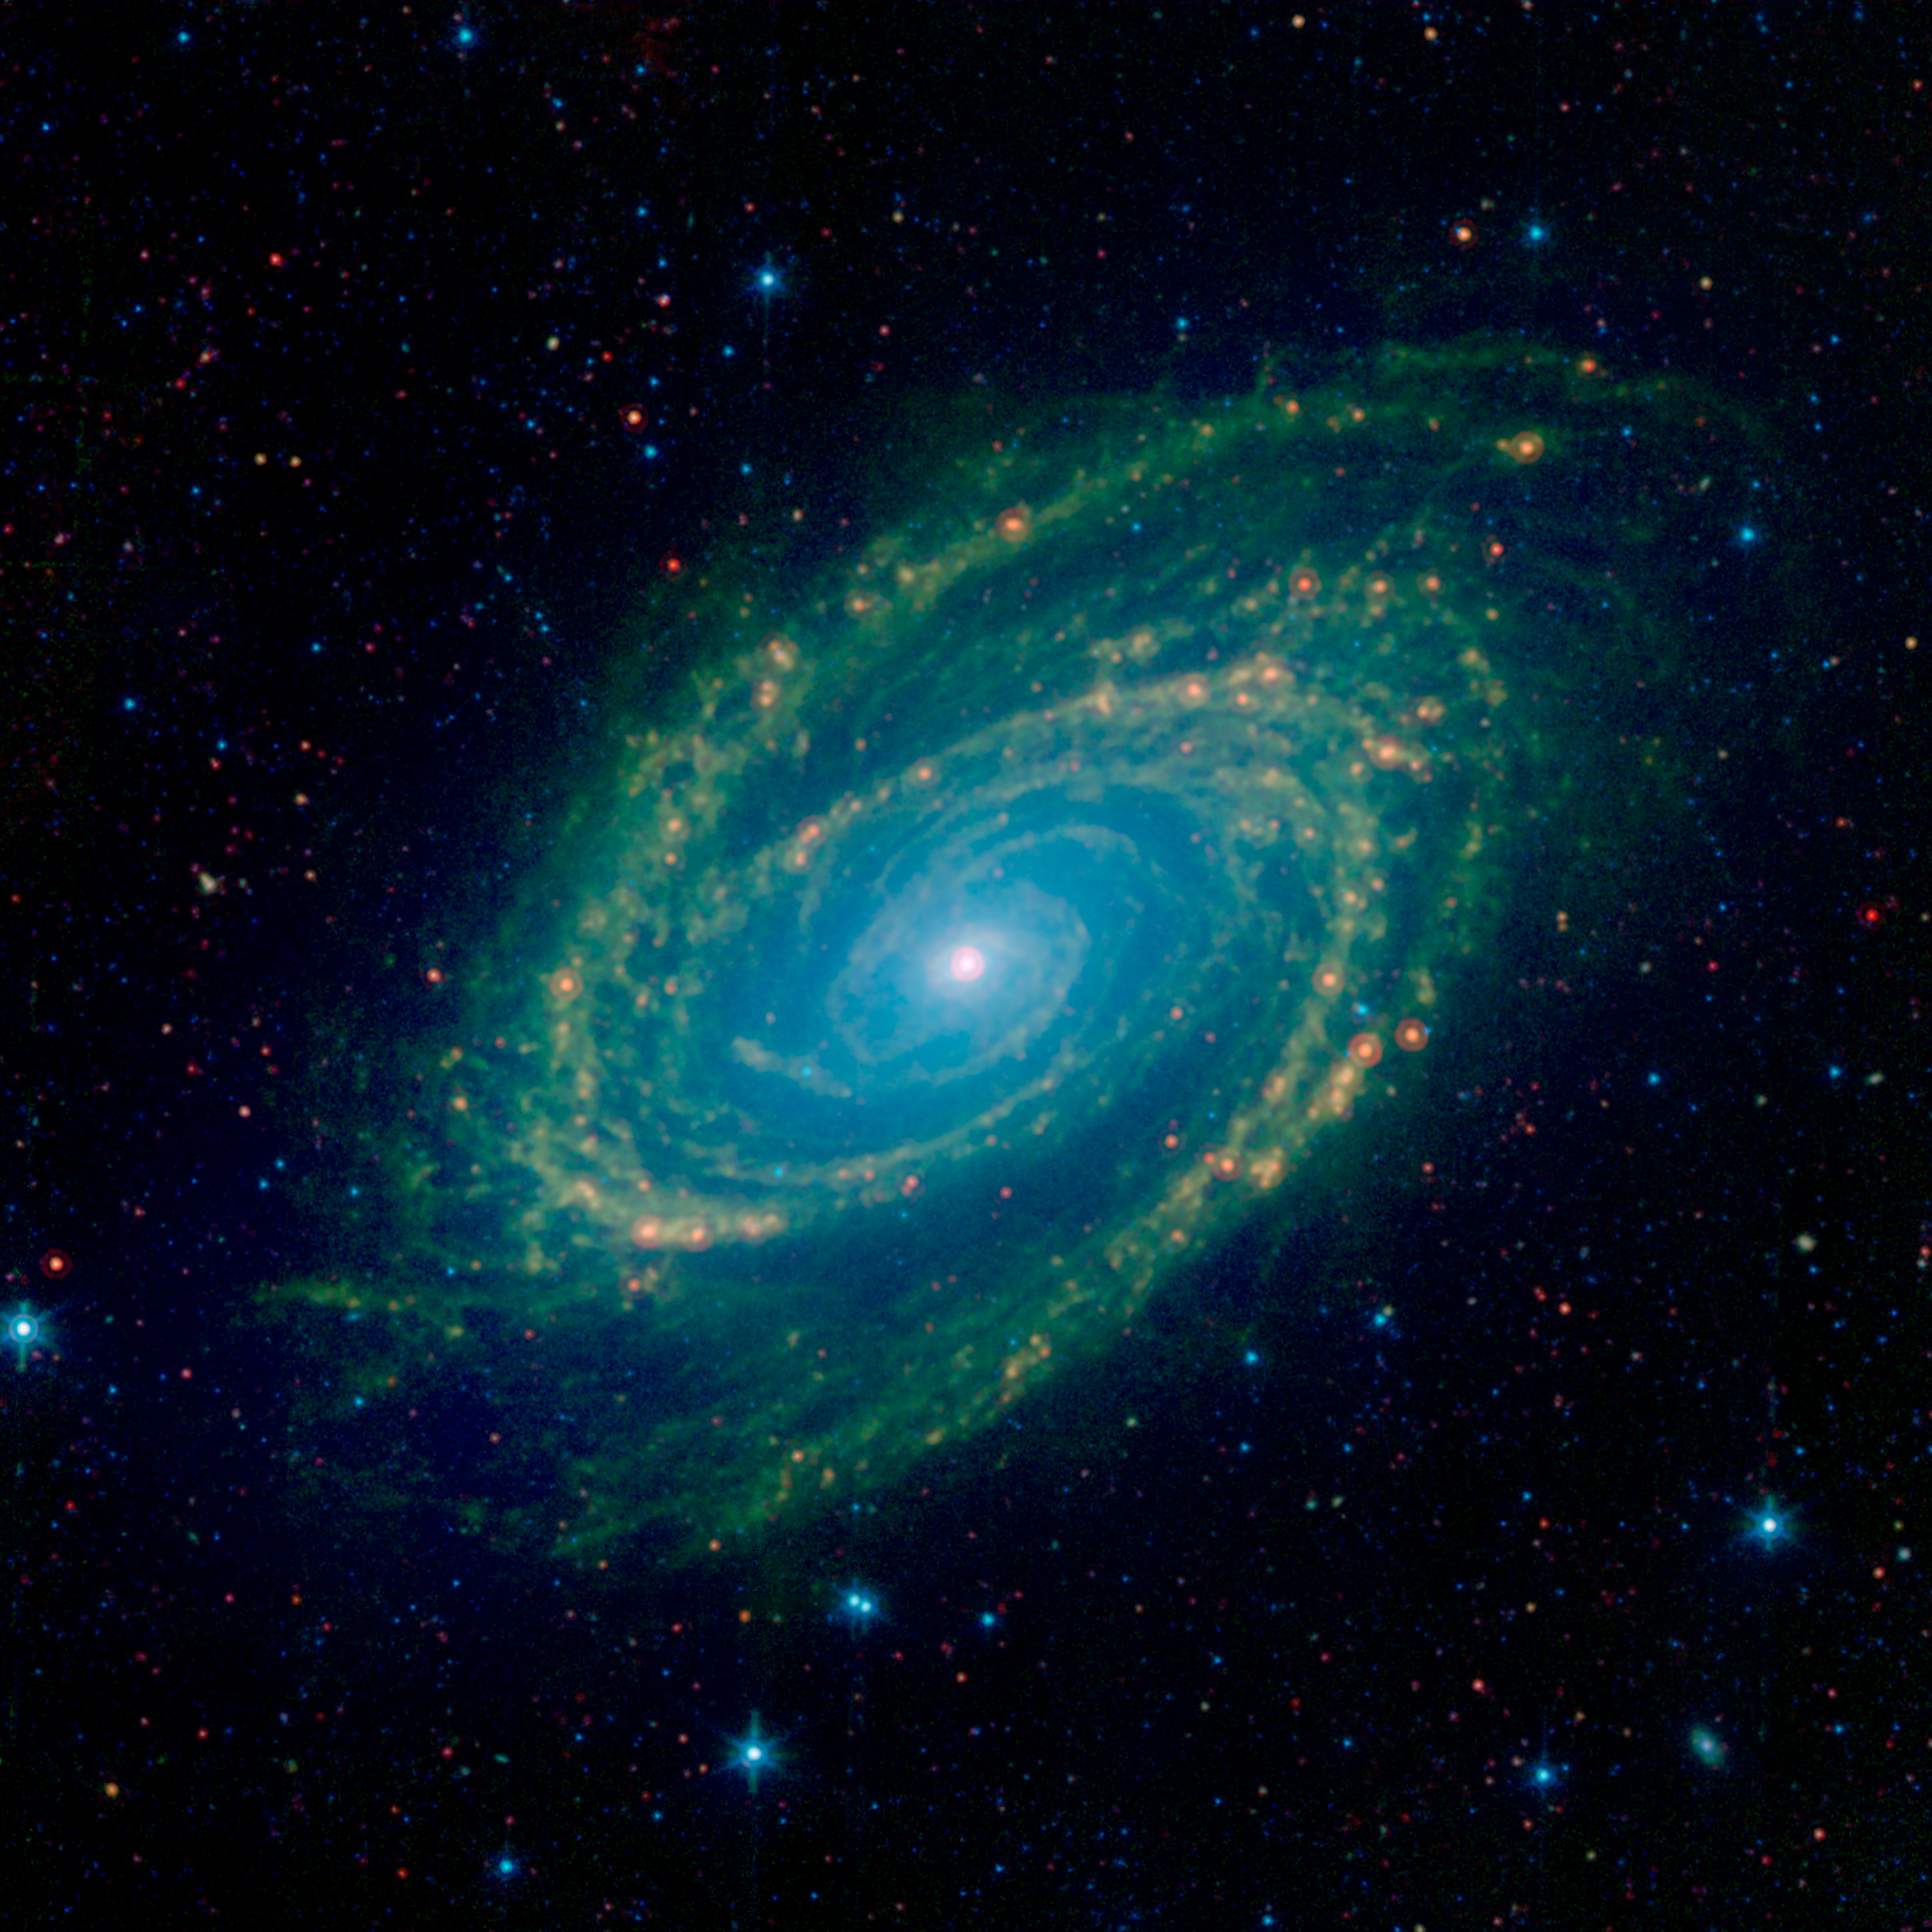

Full Infrared View of the M81 Galaxy

The magnificent spiral arms of the nearby galaxy Messier 81 are highlighted in this image from NASA's Spitzer Space Telescope. Located in the northern constellation of Ursa Major (which also includes the Big Dipper), this galaxy is easily visible through binoculars or a small telescope. M81 is located at a distance of 12 million light-years.

M81 was one of the first publicly-released datasets soon after Spitzers launch in August of 2003. On the occasion of Spitzers 16th anniversary this new image revisits this iconic object with extended observations and improved processing.

This Spitzer infrared image is a composite mosaic combining data from the Infrared Array Camera (IRAC) at wavelengths of 3.6/4.5 microns (blue/cyan) and 8 microns (green) with data from the Multiband Imaging Photometer (MIPS) at 24 microns (red).

The 3.6-micron near-infrared data (blue) traces the distribution of stars, although the Spitzer image is virtually unaffected by obscuring dust and reveals a very smooth stellar mass distribution, with the spiral arms relatively subdued.

As one moves to longer wavelengths, the spiral arms become the dominant feature of the galaxy. The 8-micron emission (green) is dominated by infrared light radiated by hot dust that has been heated by nearby luminous stars. Dust in the galaxy is bathed by ultraviolet and visible light from nearby stars. Upon absorbing an ultraviolet or visible-light photon, a dust grain is heated and re-emits the energy at longer infrared wavelengths. The dust particles are composed of silicates (chemically similar to beach sand), carbonaceous grains and polycyclic aromatic hydrocarbons and trace the gas distribution in the galaxy. The well-mixed gas (which is best detected at radio wavelengths) and dust provide a reservoir of raw materials for future star formation.

The 24-micron MIPS data (red) shows emission from warm dust heated by the most luminous young stars. The scattering of compact red spots along the spiral arms show where the dust is warmed to high temperatures near massive stars that are being born in giant H II (ionized hydrogen) regions.

Credit: NASA/JPL-Caltech